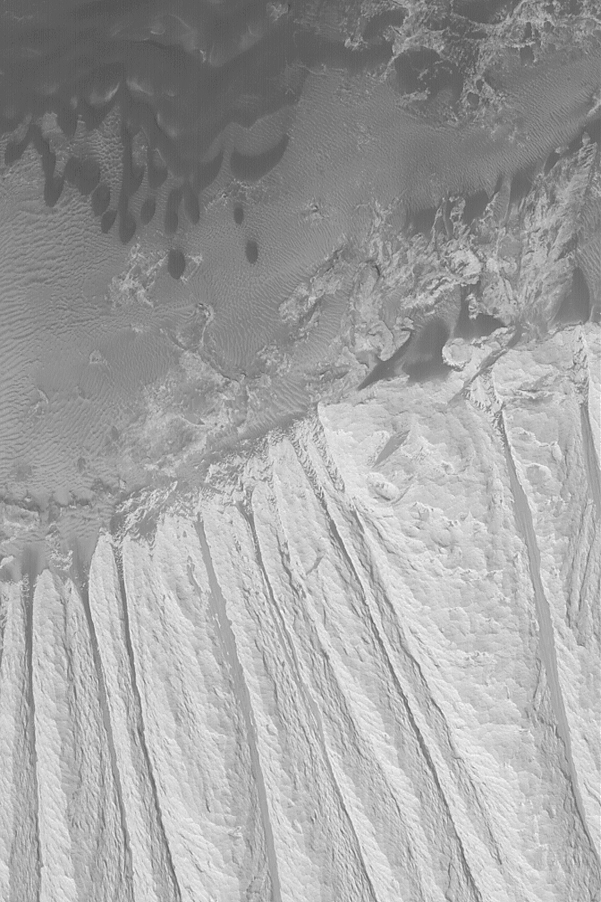

Sediments of Ophir

MGS MOC Release No. MOC2-579, 19 December 2003

This Mars Global Surveyor (MGS) Mars Orbiter Camera (MOC) image, acquired in December 2003, shows light-toned sedimentary rocks (bottom half of image) and dark-toned sand dunes and ripples (top half of image). The light-toned, wind-eroded rocks are formed of ancient sediments; while the dark-toned, wind-blown dunes and ripples are modern sediments. This picture is located in Ophir Chasma near 4.4°S, 71.1°W. The image covers an area 3 km (1.9 mi) wide; sunlight illuminates the scene from the lower left.

Credit: NASA/JPL/Malin Space Science Systems